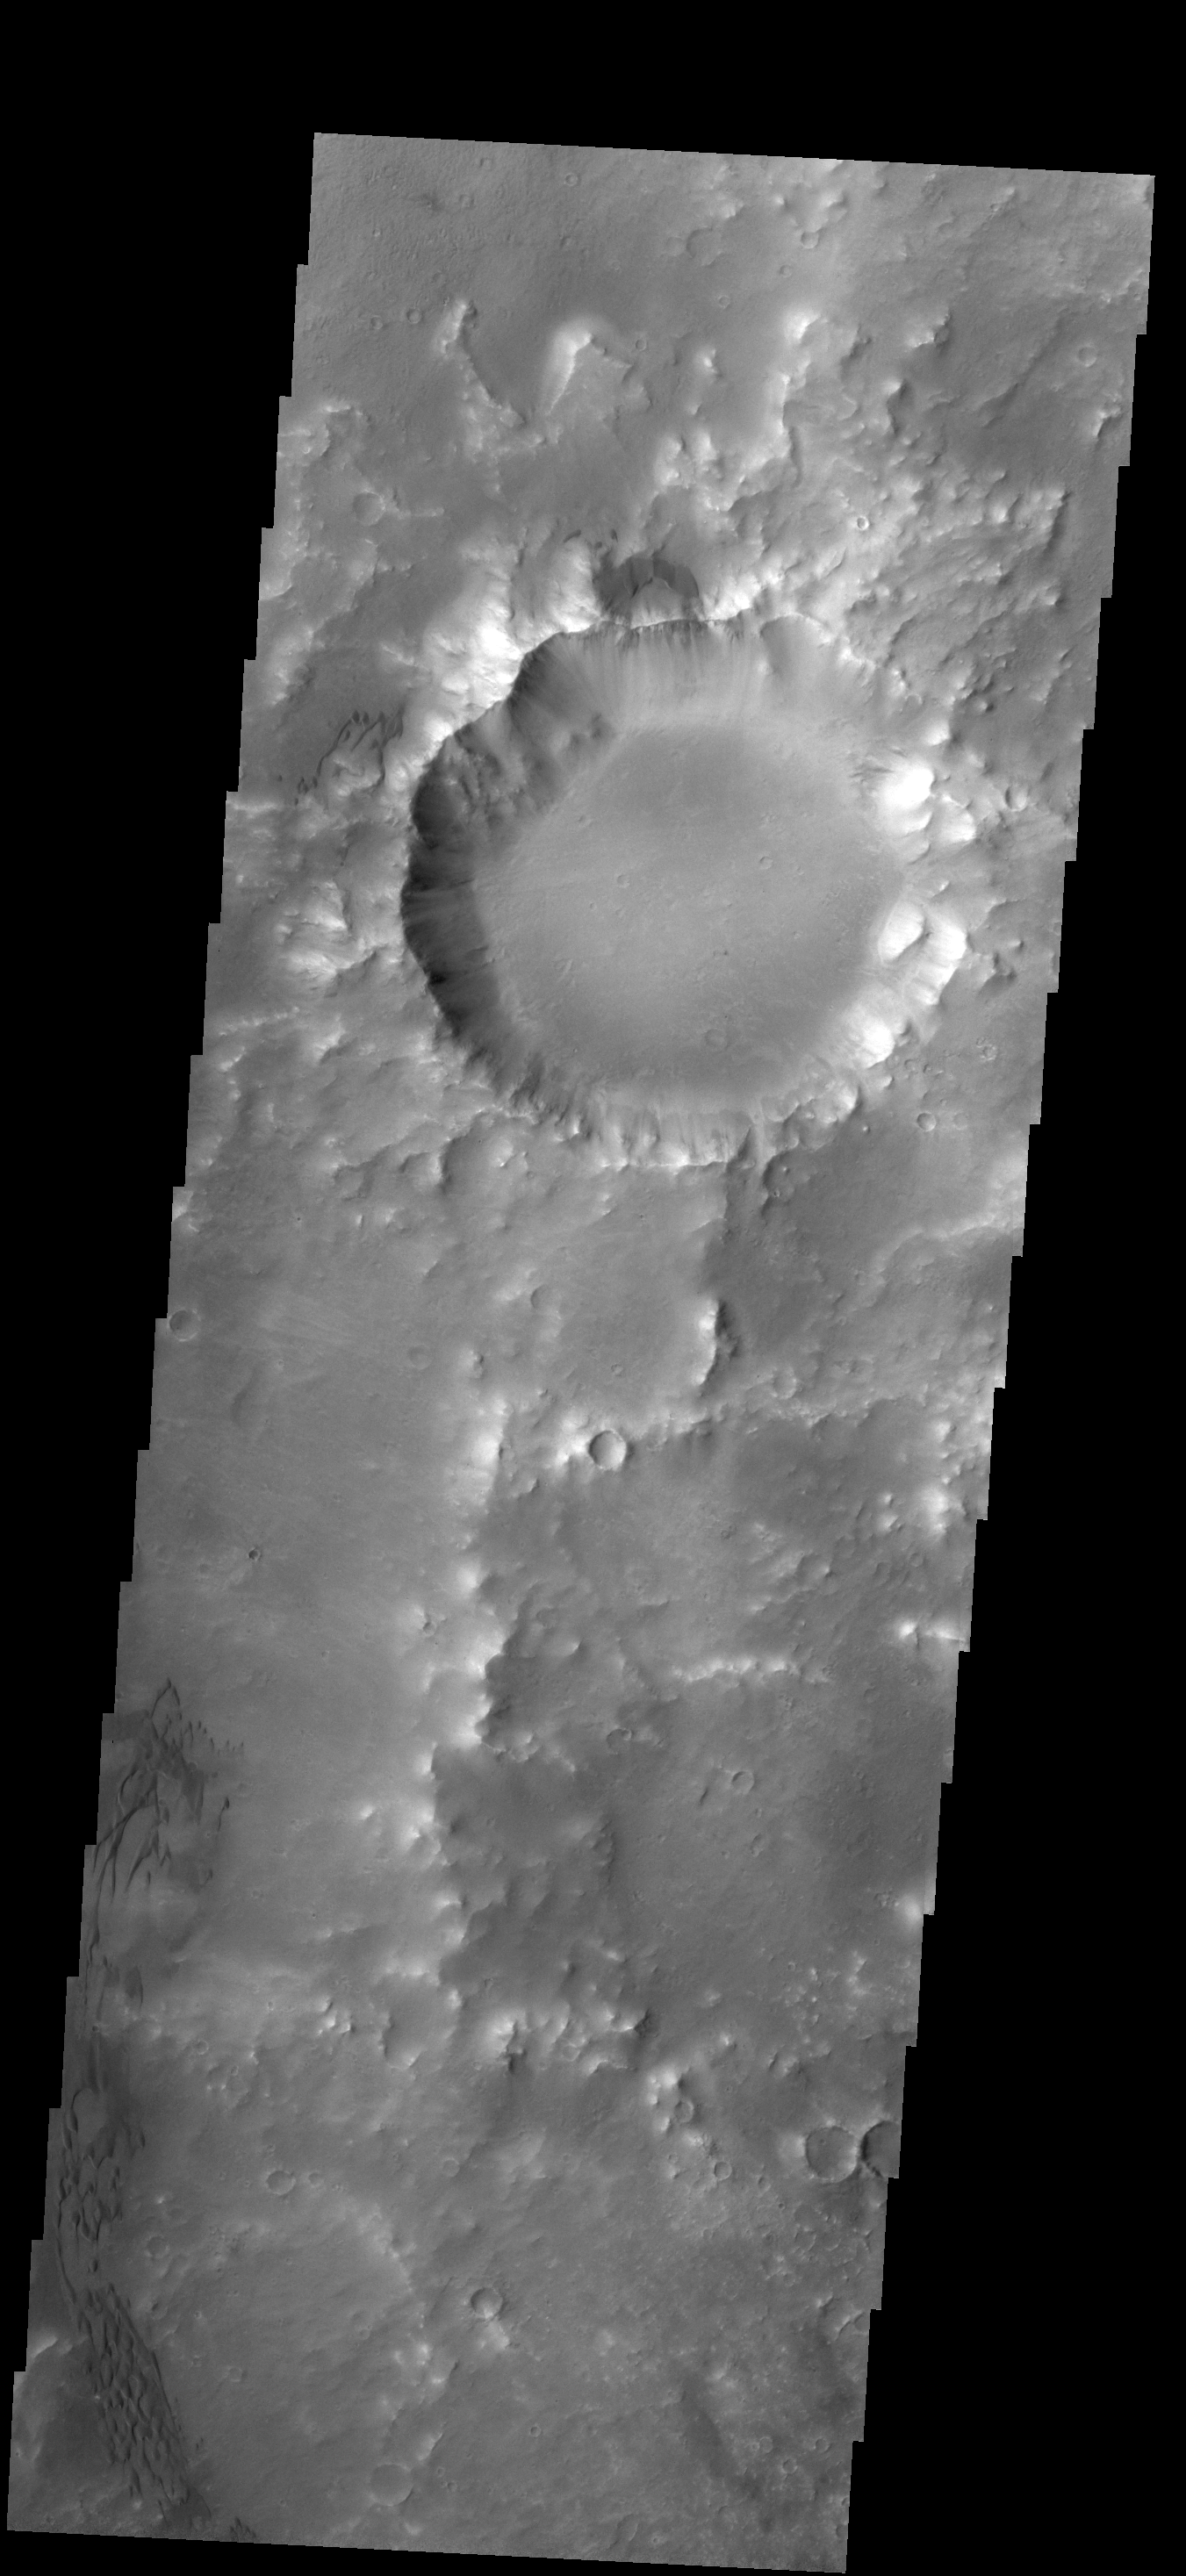

Herschel Dunes

The dunes in this VIS image are located on the floor of Herschel Crater.

Credit: NASA/JPL/ASU